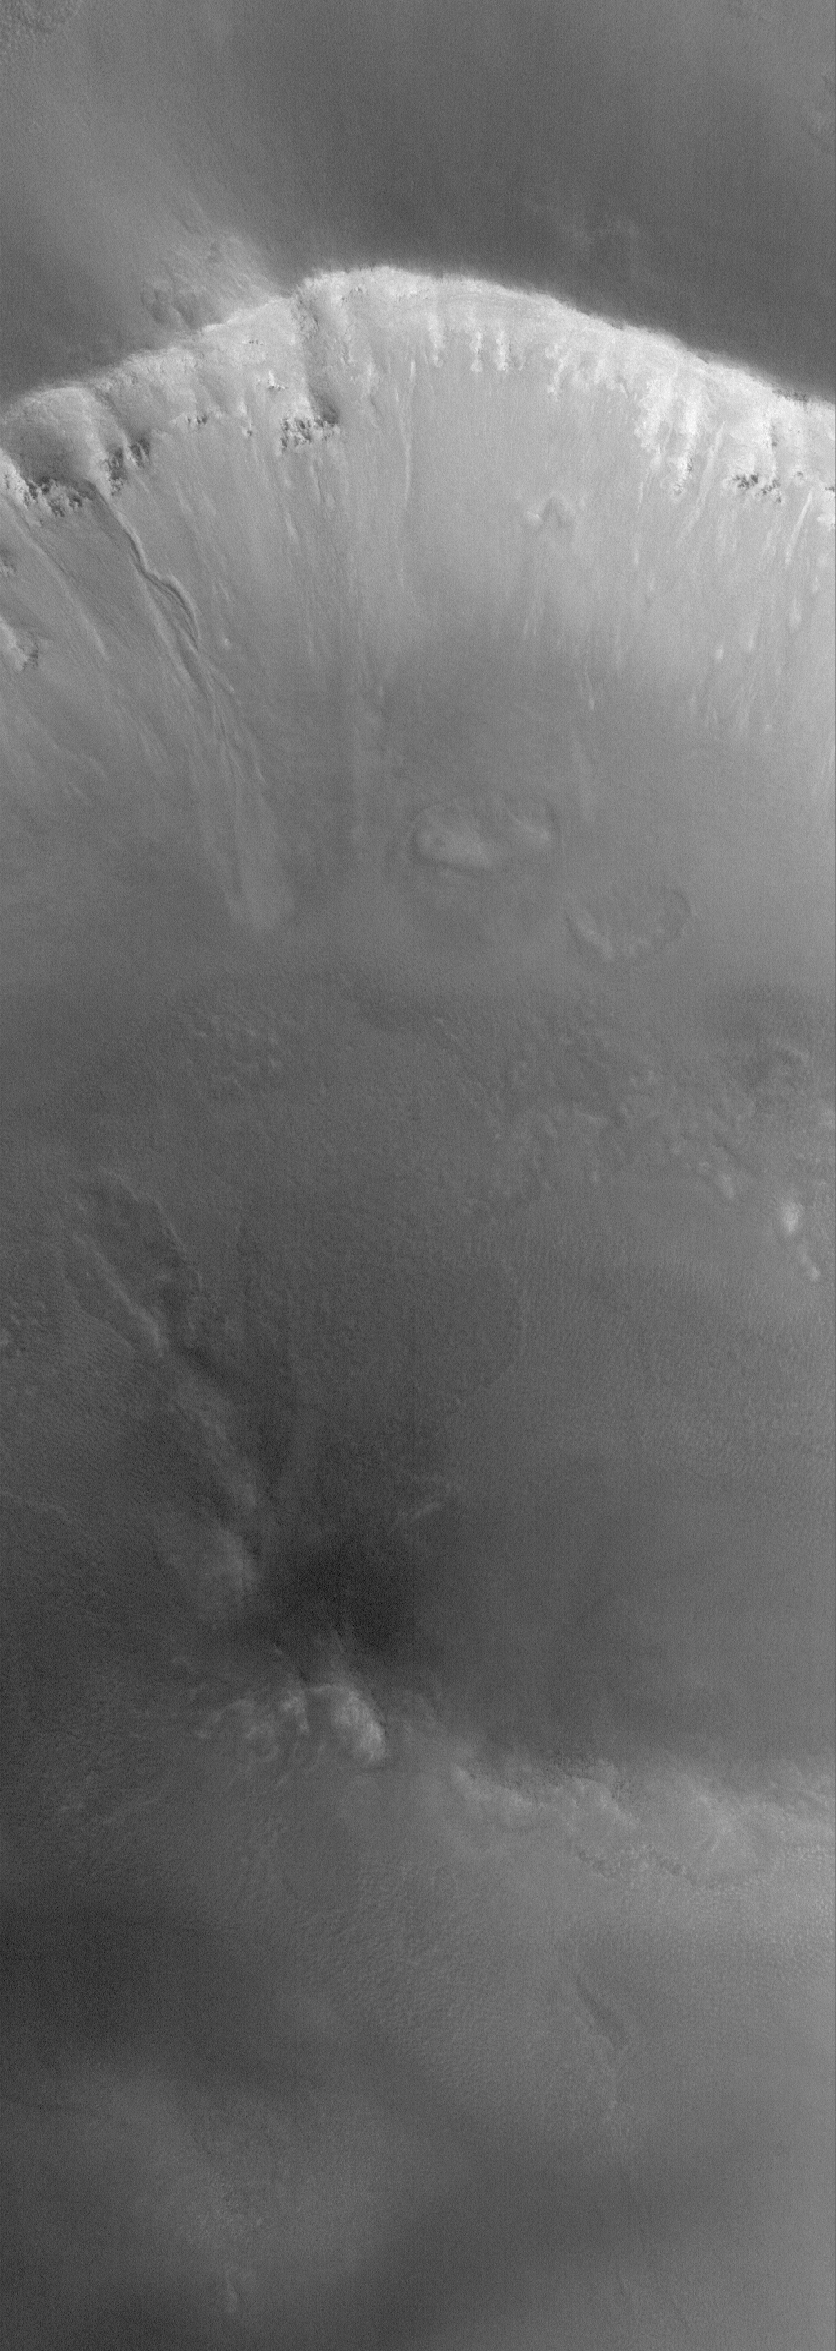

Gully in the North

28 September 2005
This Mars Global Surveyor (MGS) Mars Orbiter Camera (MOC) image shows a gully formed in the wall of a north middle-latitude crater. Similar gullies are common at the middle and polar latitudes of Mars, and might have formed by the action of liquid water. Others have argued for carbon dioxide or dry mass movement for the genesis of such landforms. This particular image was acquired during northern autumn, when the sky over the terrain of the martian northern mid-latitudes is typically hazy.

Location near: 50.0°N, 356.9°W
Image width: width: ~3 km (~1.9 mi)
Illumination from: lower left
Season: Northern Autumn

Credit: NASA/JPL/Malin Space Science Systems